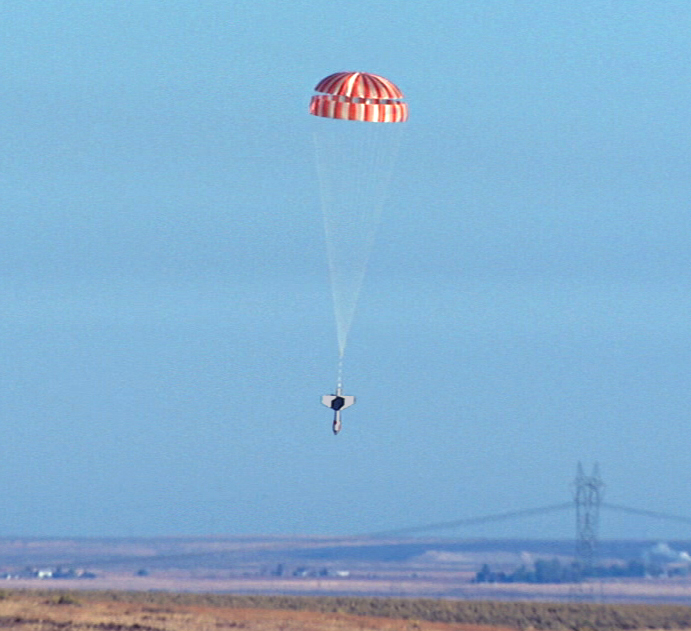

Testing Phoenix Mars Lander Parachute in Idaho

NASA’s Phoenix Mars Lander will parachute for nearly three minutes as it descends through the Martian atmosphere on May 25, 2008. Extensive preparations for that crucial period included this drop test near Boise, Idaho, in October 2006.

The parachute used for the Phoenix mission is similar to ones used by NASA’s Viking landers in 1976. It is a “disk-gap-band” type of parachute, referring to two fabric components — a central disk and a cylindrical band — separated by a gap.

Although the Phoenix parachute has a smaller diameter (11.8 meters or 39 feet) than the parachute for the 2007 Mars Pathfinder landing (12.7 meters or 42 feet), its Viking configuration results in slightly larger drag area. The smaller physical size allows for a stronger system because, given the same mass and volume restrictions, a smaller parachute can be built using higher strength components. The Phoenix parachute is approximately 1.5 times stronger than Pathfinder’s. Testing shows that it is nearly two times stronger than the maximum opening force expected during its use at Mars.

Engineers used a dart-like weight for the drop testing in Idaho. On the Phoenix spacecraft, the parachute is attached the backshell. The backshell is the upper portion of a capsule around the lander during the flight from Earth to Mars and protects Phoenix during the initial portion of the descent through Mars’ atmosphere.

Phoenix will deploy its parachute at about 12.6 kilometers (7.8 miles) in altitude and at a velocity of 1.7 times the speed of sound. A mortar on the spacecraft fires to deploy the parachute, propelling it away from the backshell into the supersonic flow. The mortar design for Phoenix is essentially the same as Pathfinder’s. The parachute and mortar are collectively called the “parachute decelerator system.” Pioneer Aerospace, South Windsor, Conn., produced this system for Phoenix. The same company provided the parachute decelerator systems for Pathfinder, Mars Polar Lander, Spirit, and Opportunity, ensuring that lessons learned from past programs were incorporated into the Phoenix system.

During the first 25 seconds of the three-minute period when Phoenix descends on its parachute, the spacecraft will cast away its heat shield and extend its three legs. About 43 seconds before reaching the surface of Mars, the lander will shed the parachute by separating from the backshell. The lander will begin firing its descent thrusters half a second after the separation from the backshell and continue using them until touchdown.

The Phoenix Mission is led by the University of Arizona, Tucson, on behalf of NASA. Project management of the mission is by NASA’s Jet Propulsion Laboratory, Pasadena, Calif. Spacecraft development is by Lockheed Martin Space Systems, Denver.

Photojournal Note: As planned, the Phoenix lander, which landed May 25, 2008 23:53 UTC, ended communications in November 2008, about six months after landing, when its solar panels ceased operating in the dark Martian winter.

Credit: NASA/JPL-Caltech